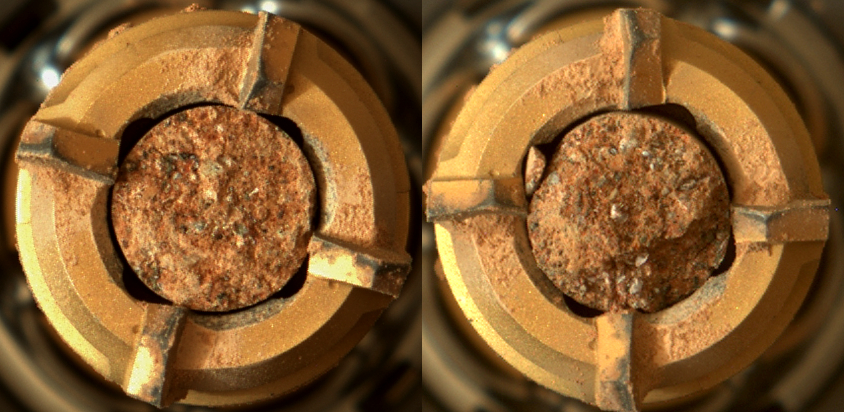

Rock Cores From Skinner Ridge

This pair of images shows two cylinders of rock the size of classroom chalk inside the drill of NASA’s Perseverance rover from an outcrop called “Skinner Ridge” in Mars’ Jezero Crater. The image of the rock core on the left, called “Swift Run,” was taken by Perseverance’s Mastcam-Z instrument on July 6, 2022, the 490th Martian day, or sol, of the mission. The image on the right, of the rock core called “Skyland,” was taken on July 11, 2022, the 495th sol of the mission.

Each core is about 0.5 inches, or 13 millimeters, in diameter and 2.4 inches, or 60 millimeters, long. They were taken from an ancient river delta in Jezero Crater, a fan-shaped area where, billions of years ago, a river once flowed into a lake and deposited rocks and sediment. Scientists believe these rock samples contain materials transported by water from potentially hundreds of miles outside of Jezero Crater. These rock cores have been sealed in ultra-clean sample tubes and stored in Perseverance’s Sampling and Caching System as part of the mission’s search for signs of ancient microbial life. The verification of ancient life on Mars carries an enormous burden of proof.

A key objective for Perseverance’s mission on Mars is astrobiology, including the search for signs of ancient microbial life. The rover will characterize the planet’s geology and past climate, pave the way for human exploration of the Red Planet, and be the first mission to collect and cache Martian rock and regolith (broken rock and dust).

Subsequent NASA missions, in cooperation with ESA (European Space Agency), would send spacecraft to Mars to collect these sealed samples from the surface and return them to Earth for in-depth analysis.

The Mars 2020 Perseverance mission is part of NASA’s Moon to Mars exploration approach, which includes Artemis missions to the Moon that will help prepare for human exploration of the Red Planet.

NASA’s Jet Propulsion Laboratory, which is managed for the agency by Caltech in Pasadena, California, built and manages operations of the Perseverance rover. Arizona State University leads the operations of the Mastcam-Z instrument, working in collaboration with Malin Space Science Systems in San Diego, on the design, fabrication, testing, and operation of the cameras, and in collaboration with the Neils Bohr Institute of the University of Copenhagen on the design, fabrication, and testing of the calibration targets.

Credit: NASA/JPL-Caltech/ASU/MSSS